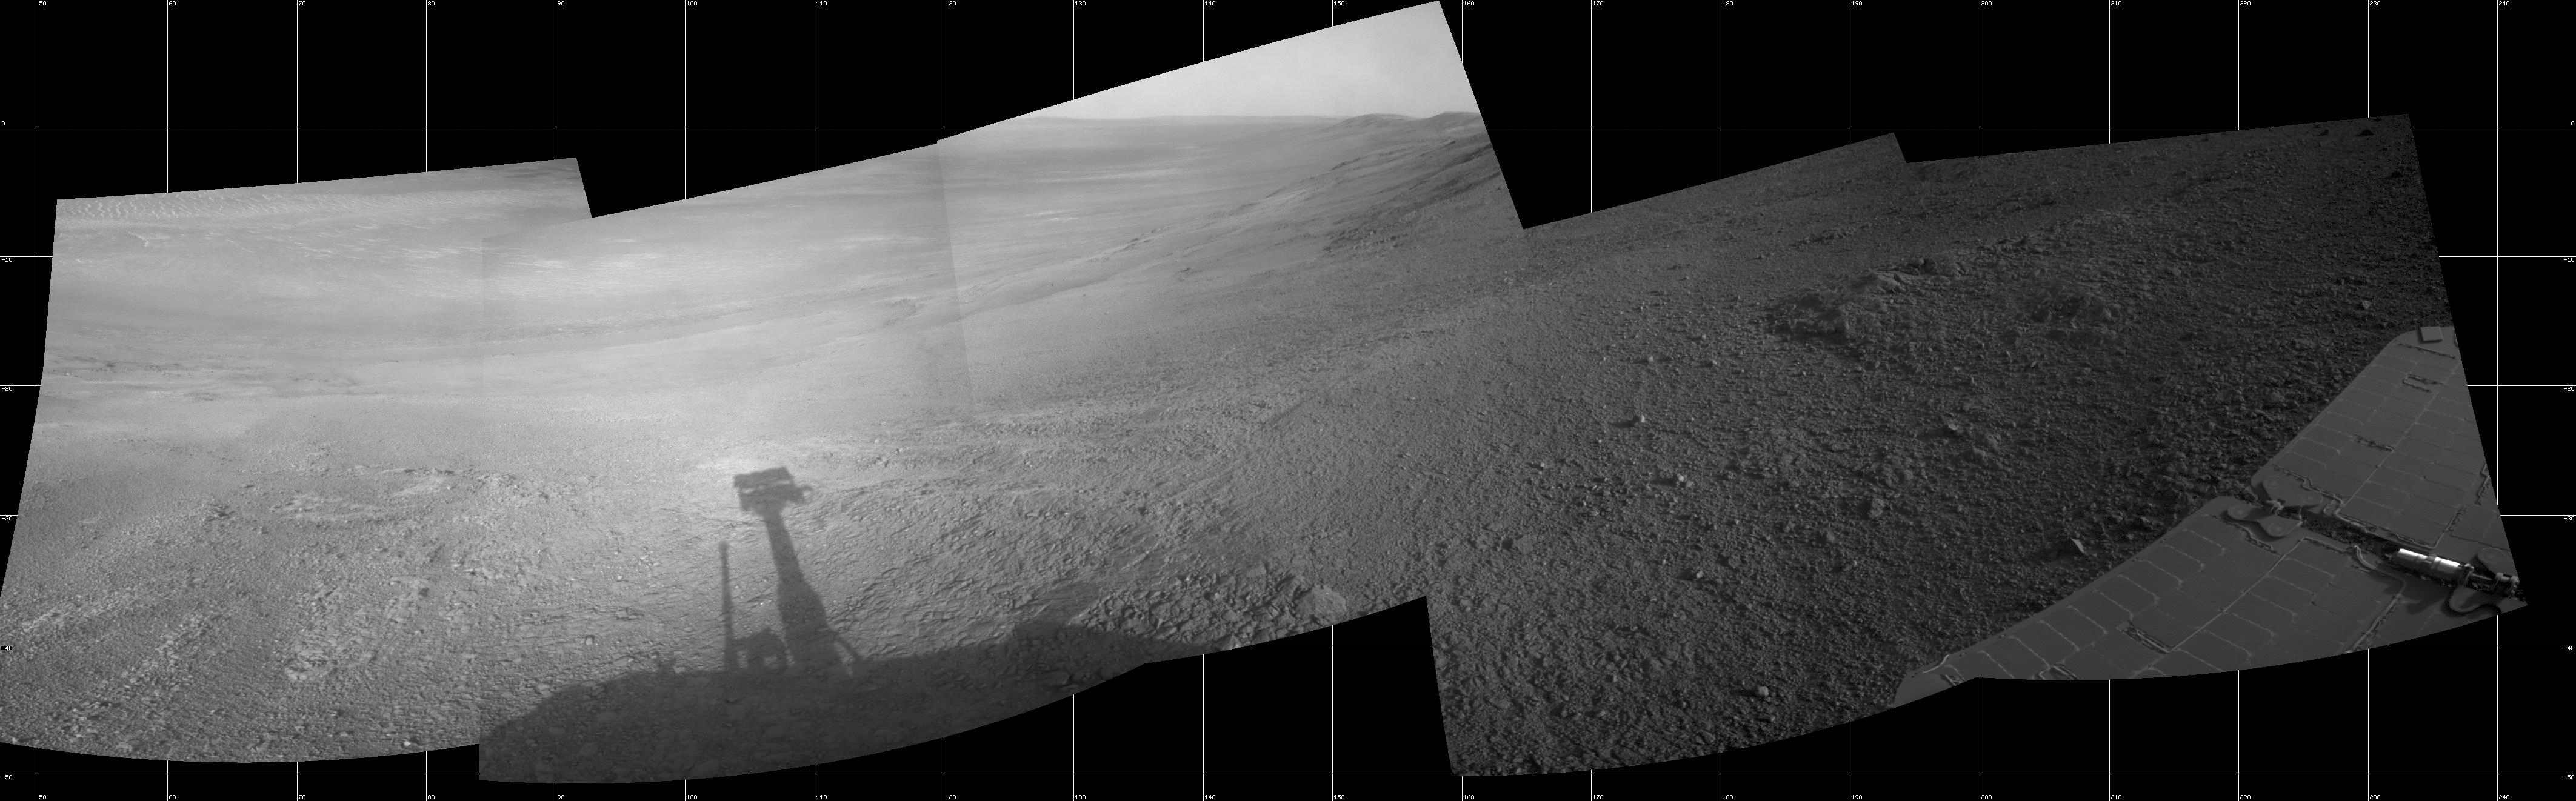

View Down ‘Perseverance Valley’ After Entry at Top

This mosaic scene combining five images from the navigation camera (Navcam) on NASA’s Mars Exploration Rover Opportunity shows a view from inside the upper end of “Perseverance Valley” on the inner slope of Endeavour Crater’s western rim.

The valley is the main destination for the current two-year extension of the 13-year-old Opportunity mission on Mars. It was likely carved long ago by a fluid, such as water, water-lubricated debris or wind. The rover team is using Opportunity to learn more about the processes that shaped the valley. Plans call for driving the rover down the full length of the valley, about twice the length of a football field.

Opportunity entered the top end of Perseverance Valley after studying the area just outside the crater rim above the valley during the spring and early summer of 2017. The images combined into this scene were taken on July 7, 2017, during the 4,782nd Martian day, or sol, of the rover’s work on Mars. Opportunity had driven about 45 feet (13.8 meters) earlier that same sol.

The portion of this scene to the left of the shadow of the rover’s mast shows Perseverance Valley descending to the floor of Endeavour Crater. Foreground areas in the middle and right sections of the scene shows terrain details in the upper end of the valley. More distant in the center section, the rim of Endeavour Crater extends southeastward. The full scene spans from northeast at left to southwest at right.

Credit: NASA/JPL-Caltech